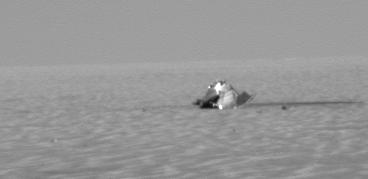

Heat Shield Ahead

NASA’s Mars Exploration Rover Opportunity took this image with its panoramic camera when the rover was about 130 meters (427 feet) from its heat shield, during the rover’s 322nd sol (Dec. 19, 2004). The protective device shielded the rover from intense frictional heat as it entered the martian atmosphere. The heat shield was shed during the descent and landing sequence, just before the rover (within its folded lander) was lowered on a bridle. Scientists and engineers are interested in seeing what effects the descent had on the heat shield and are directing Opportunity to examine it.

Credit: NASA/JPL/Cornell